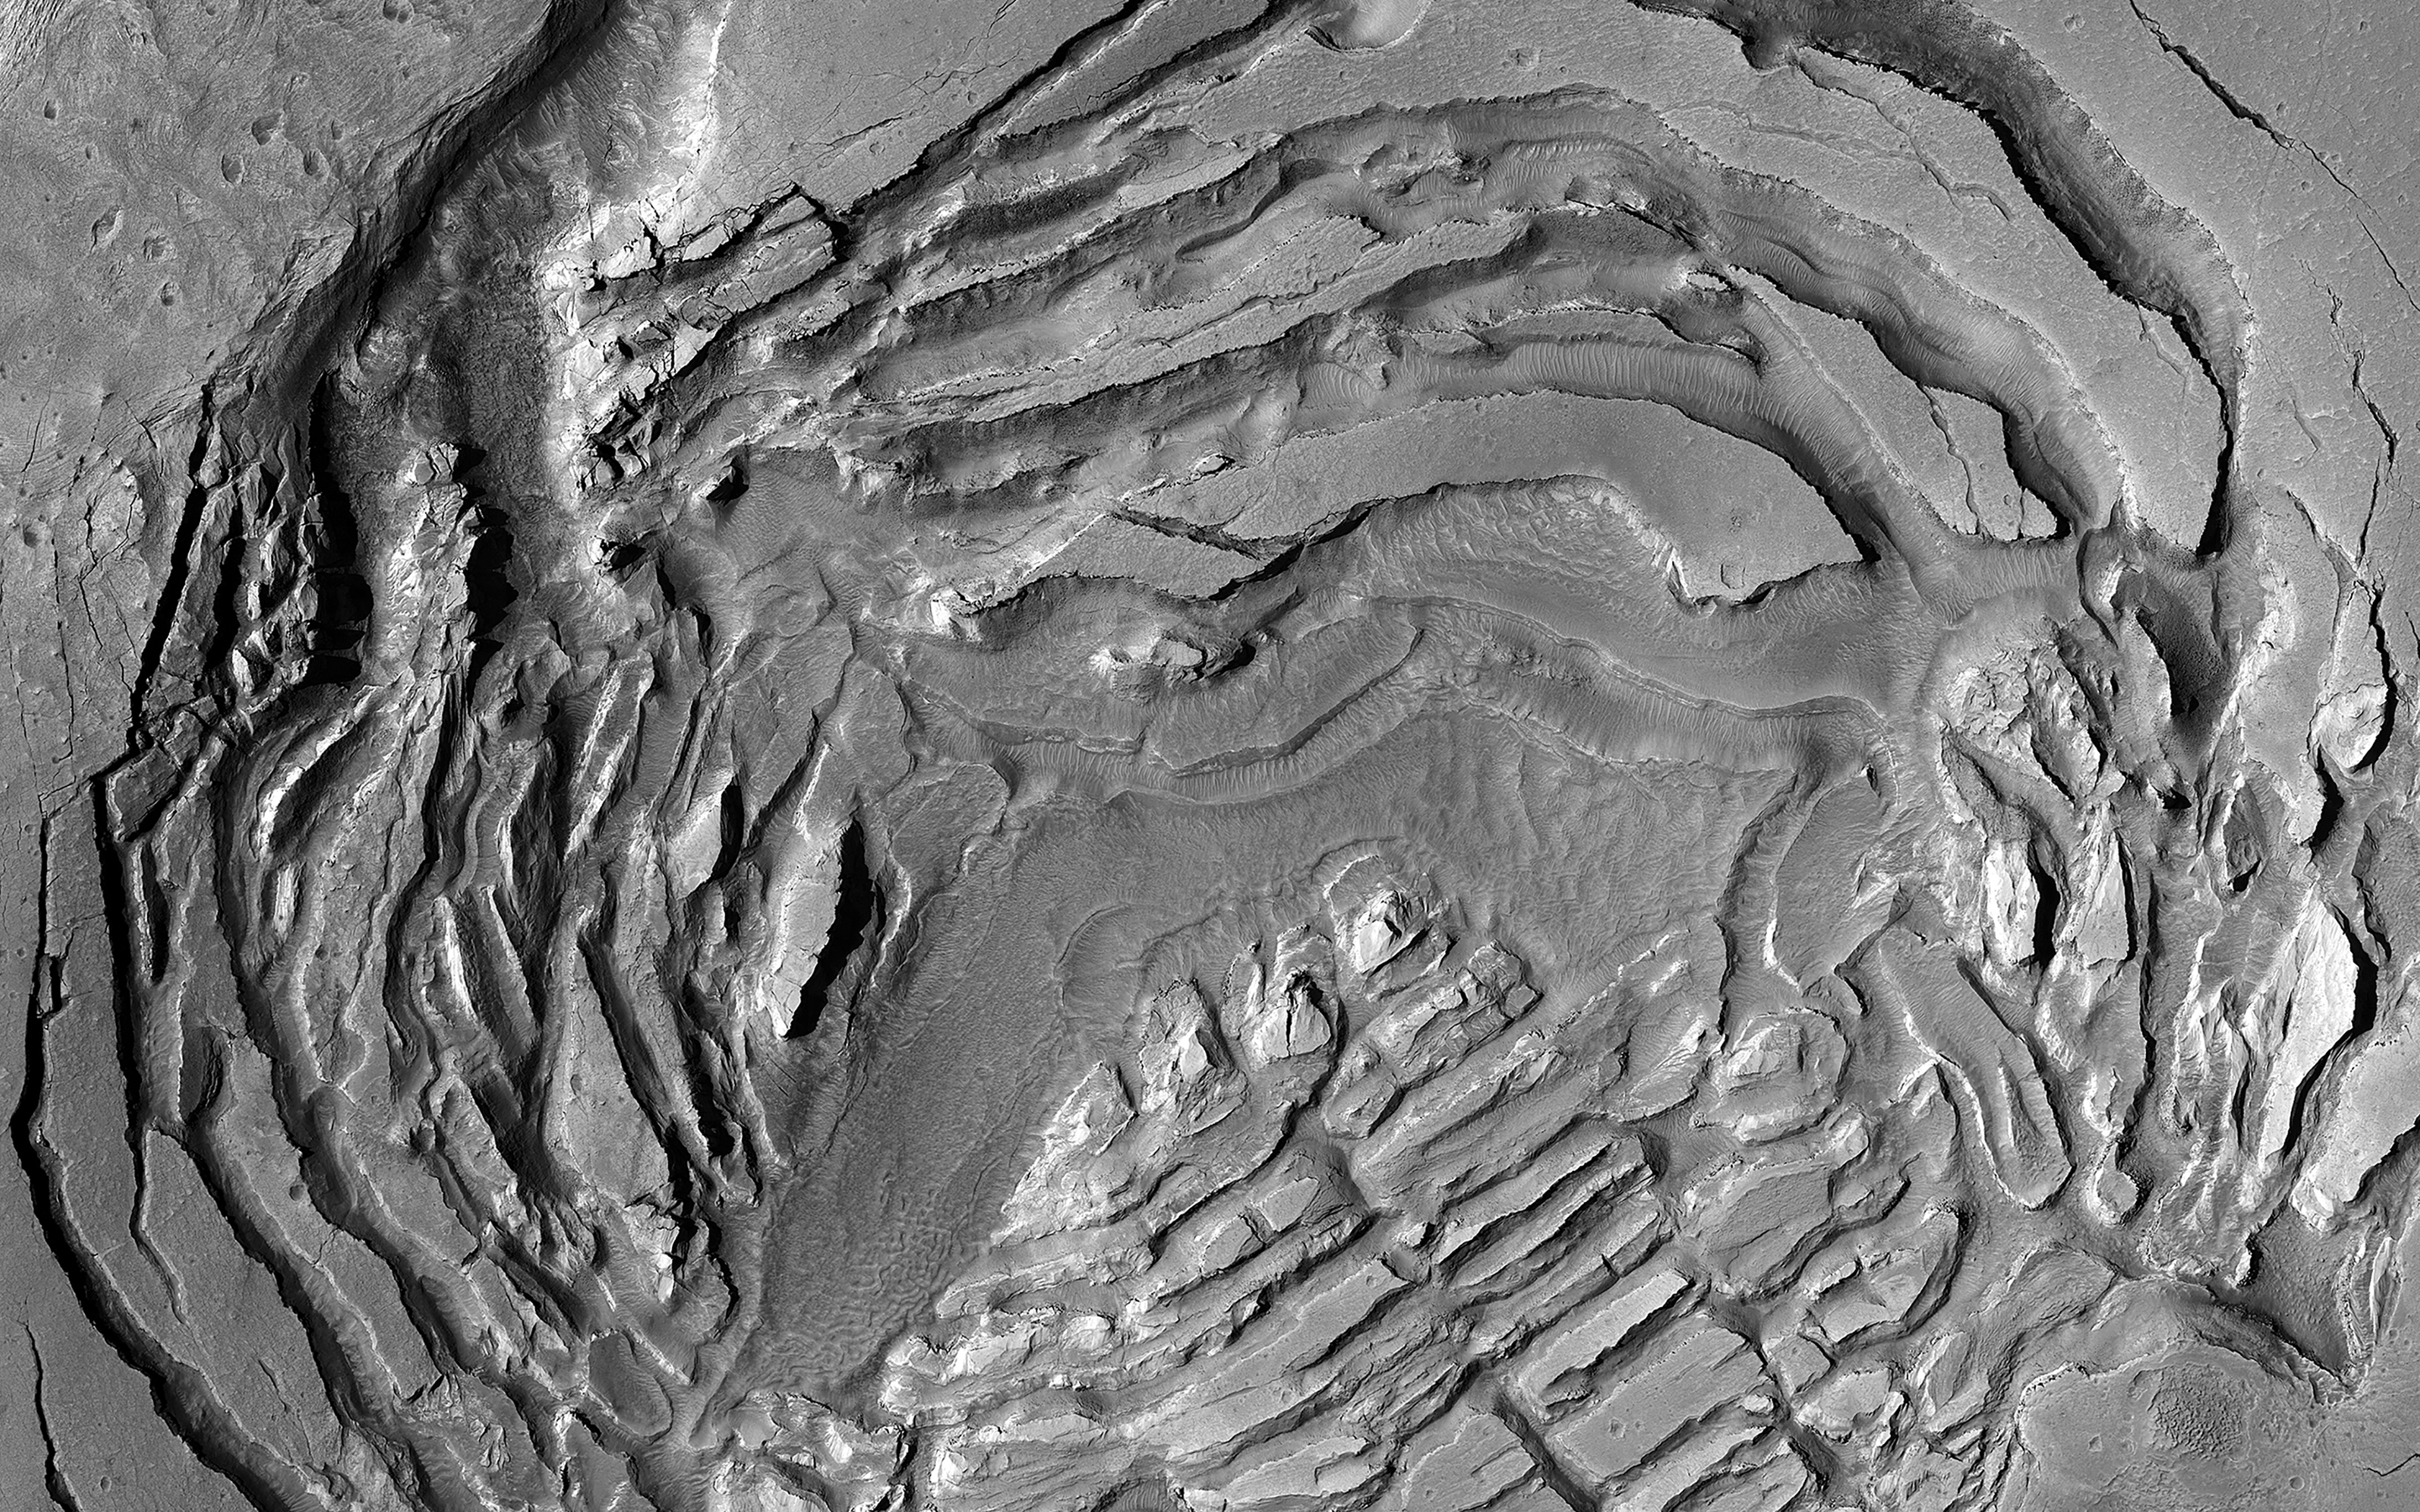

A Mysterious Fractured Depression on Mars

While we have learned so much about Mars after over 50 years of exploration with spacecraft, there are some features that continue to be mysteries.

These depressions, found near the northern edge of the ancient highlands, have fractures that indicate collapse toward their centers. This pattern can be found on glaciers that sit atop volcanoes after a small eruption has melted some of the ice.

It is plausible that there is substantial ice buried underground at this location on Mars but there is no obvious process to remove some of the ice to form these depressions.

The map is projected here at a scale of 25 centimeters (9.8 inches) per pixel. (The original image scale is 30.3 centimeters [11.9 inches] per pixel [with 1 x 1 binning]; objects on the order of 91 centimeters [35.8 inches] across are resolved.) North is up.

This is a stereo pair with ESP_071607_2200.

The University of Arizona, in Tucson, operates HiRISE, which was built by Ball Aerospace & Technologies Corp., in Boulder, Colorado. NASA’s Jet Propulsion Laboratory, a division of Caltech in Pasadena, California, manages the Mars Reconnaissance Orbiter Project for NASA’s Science Mission Directorate, Washington.

Credit: NASA/JPL-Caltech/University of Arizona